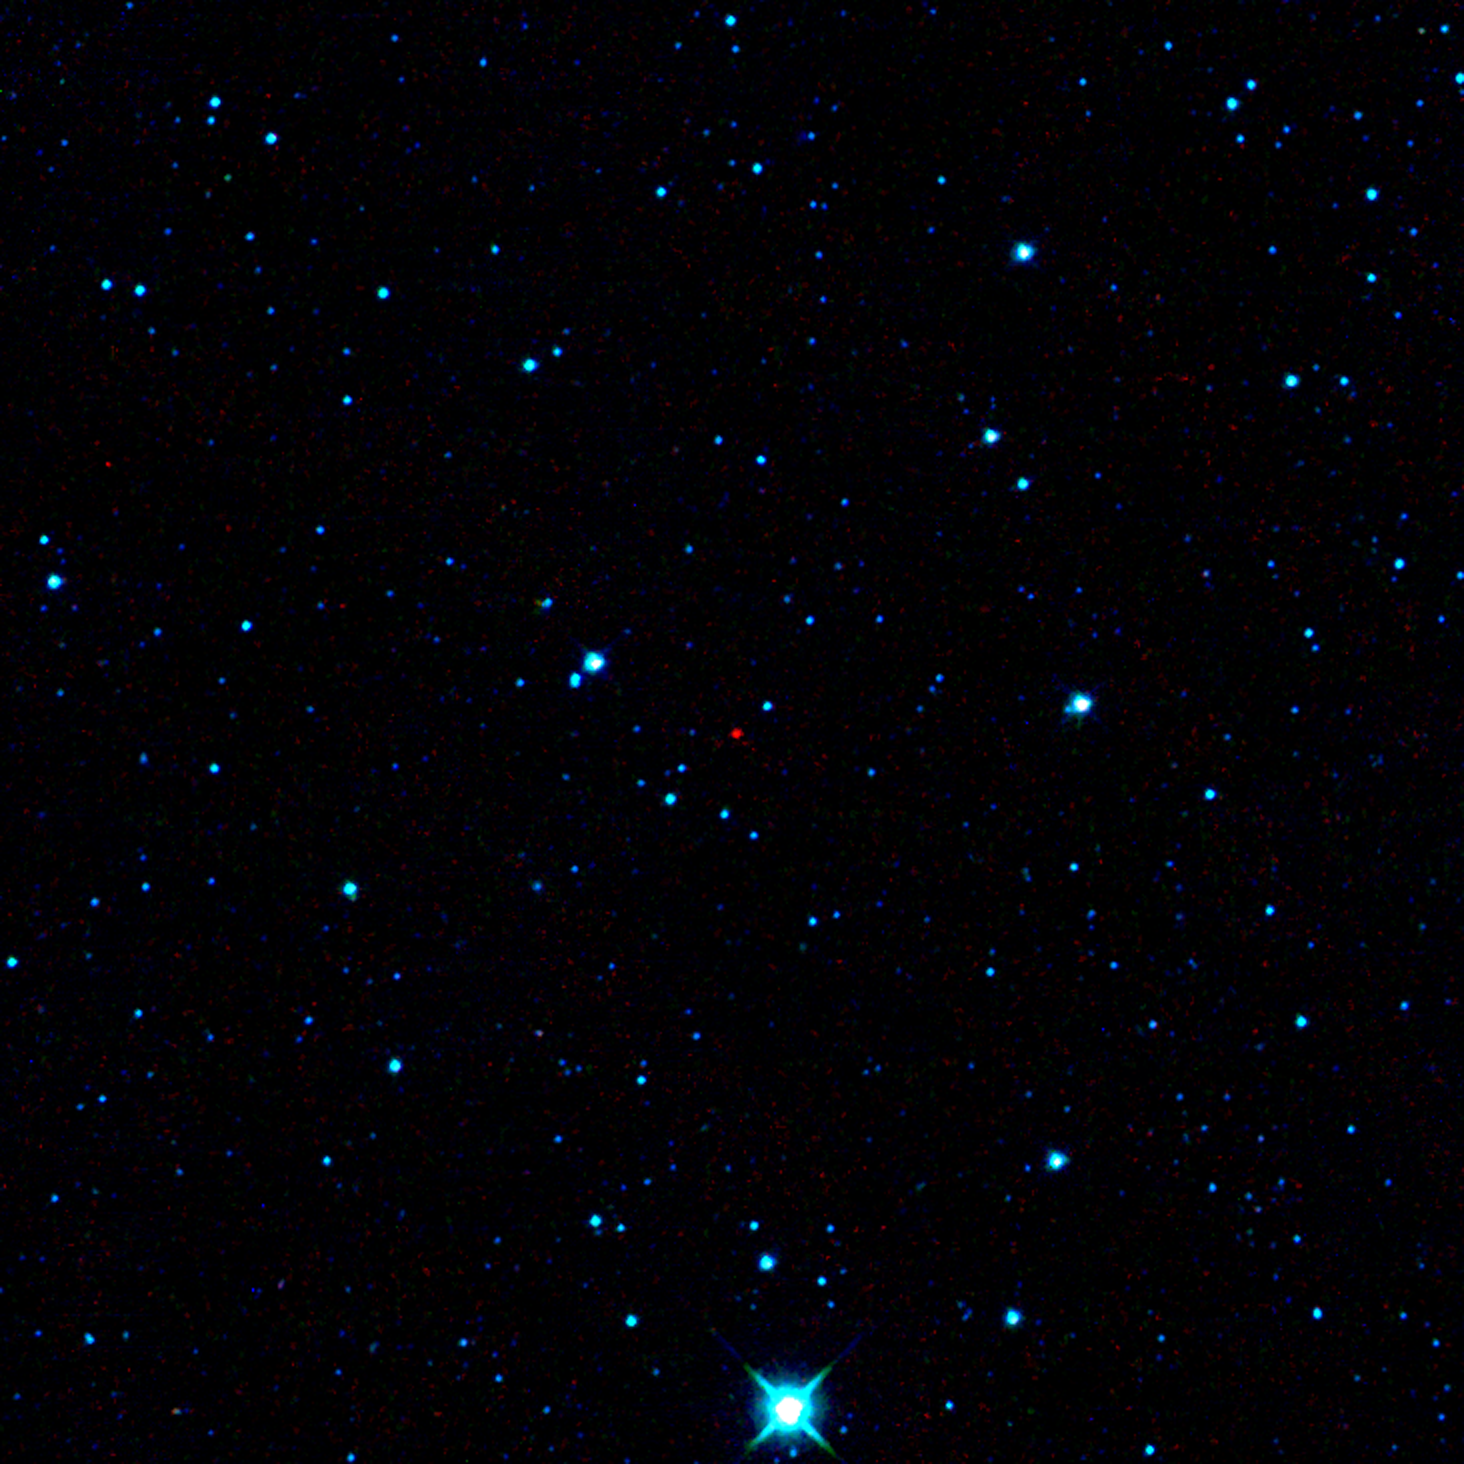

First of Many Asteroid Finds

The red dot at the center of this image is the first near-Earth asteroid discovered by NASA’s Wide-Field Infrared Survey Explorer, or WISE — an all-sky mapping infrared mission designed to see all sorts of cosmic objects.

Near-Earth objects are asteroids and comets with orbits that come close to Earth’s path around the sun. This particular asteroid, called 2010 AB78, is roughly one kilometer (0.6 miles) in diameter, and is currently about 158 million kilometers (98 million miles) away from Earth. Its elliptical-shaped orbit takes it out beyond Mars and back in about as close to the sun as Earth. Because the asteroid’s orbit is tilted relative to the plane of our solar system, astronomers do not think it poses a hazard to our planet. As with all near-Earth objects, 2010 AB78 will continue to be monitored.

The image shows three infrared wavelengths, with red representing the longest wavelength of 12 microns, and green and blue showing 4.6- and 3.4-micron light, respectively. The asteroid appears redder than the rest of the background stars because it is cooler and emits most of its light at longer infrared wavelengths. In visible light, this space rock is very faint and difficult to see.

WISE, which began its all-sky survey on Jan. 14, 2010, is expected to find about one hundred thousand previously undiscovered asteroids in the Main Belt between Mars and Jupiter, and hundreds of new near-Earth asteroids. It will also spot millions of new stars and galaxies.

NASA’s Jet Propulsion Laboratory, Pasadena, Calif., manages the Wide-field Infrared Survey Explorer for NASA’s Science Mission Directorate, Washington. The mission’s principal investigator, Edward Wright, is at UCLA. The mission was competitively selected under NASA’s Explorers Program managed by the Goddard Space Flight Center, Greenbelt, Md. The science instrument was built by the Space Dynamics Laboratory, Logan, Utah, and the spacecraft was built by Ball Aerospace & Technologies Corp., Boulder, Colo. Science operations and data processing take place at the Infrared Processing and Analysis Center at the California Institute of Technology in Pasadena. Caltech manages JPL for NASA.

Credit: NASA/JPL-Caltech/UCLA